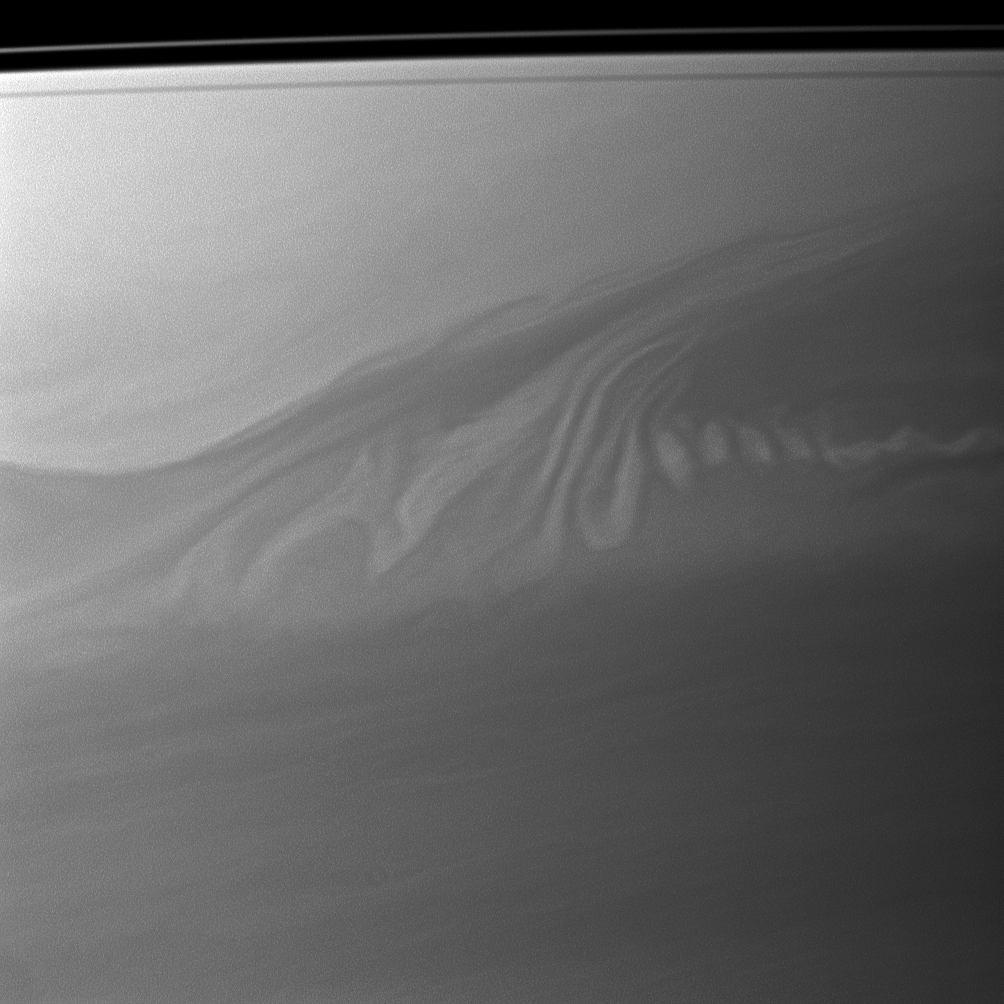

Coffee and Cream Clouds

Clouds in Saturn’s atmosphere create an intricate pattern reminiscent of whipped cream swirling in coffee.

The view is centered on a region 15 degrees south of the planet’s equator. The image was taken with the Cassini spacecraft narrow-angle camera on July 18, 2010 using a spectral filter sensitive to wavelengths of near-infrared light centered at 727 nanometers.

The view was obtained at a distance of approximately 2.4 million kilometers (1.5 million miles) from Saturn and at a sun-Saturn-spacecraft, or phase, angle of 107 degrees. Image scale is 14 kilometers (9 miles) per pixel.

The Cassini-Huygens mission is a cooperative project of NASA, the European Space Agency and the Italian Space Agency. The Jet Propulsion Laboratory, a division of the California Institute of Technology in Pasadena, manages the mission for NASA’s Science Mission Directorate, Washington, D.C. The Cassini orbiter and its two onboard cameras were designed, developed and assembled at JPL. The imaging operations center is based at the Space Science Institute in Boulder, Colo.

Credit: NASA/JPL/Space Science Institute